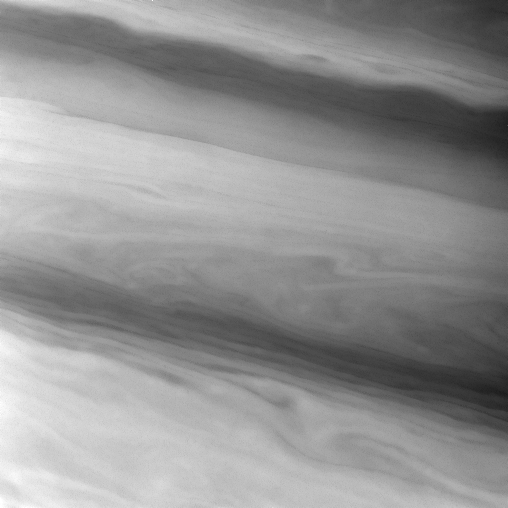

Flowing Gracefully

The Cassini spacecraft spies smooth, sometimes wavy, contours in the banded east-west flowing clouds of Saturn. This view shows clouds in Saturn’s northern mid-latitudes.

The image was taken using a spectral filter sensitive to wavelengths of infrared light centered at 727 nanometers. The view was obtained with the Cassini spacecraft narrow-angle camera on July 8, 2007 at a distance of approximately 2.9 million kilometers (1.8 million miles) from Saturn. Image scale is 34 kilometers (21 miles) per pixel.

The Cassini-Huygens mission is a cooperative project of NASA, the European Space Agency and the Italian Space Agency. The Jet Propulsion Laboratory, a division of the California Institute of Technology in Pasadena, manages the mission for NASA’s Science Mission Directorate, Washington, D.C. The Cassini orbiter and its two onboard cameras were designed, developed and assembled at JPL. The imaging operations center is based at the Space Science Institute in Boulder, Colo.

Credit: NASA/JPL/Space Science Institute